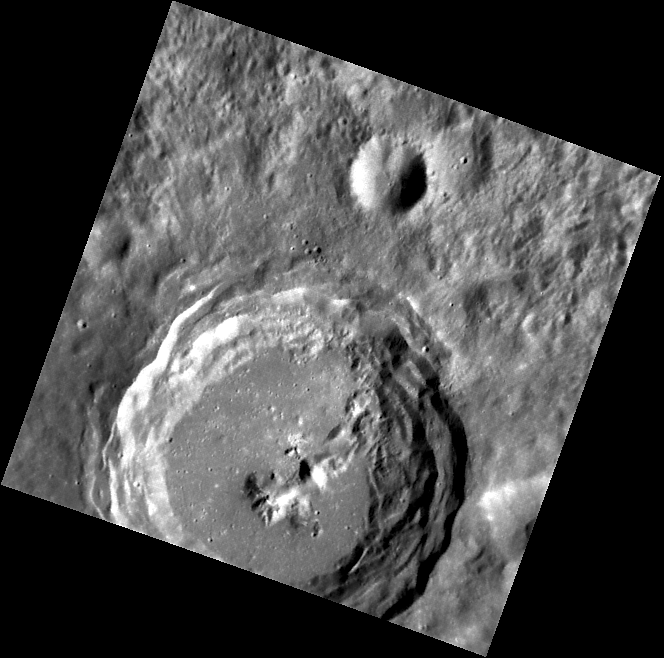

Torrid Terraces

This image, taken with the Narrow Angle Camera (NAC), shows an unnamed complex crater with terraced walls and central peaks. Well-defined terraces and a small number of superposed craters indicate that this crater is relatively young.

This image was acquired as part of MDIS’s high-resolution surface morphology base map. The surface morphology base map will cover more than 90% of Mercury’s surface with an average resolution of 250 meters/pixel (0.16 miles/pixel or 820 feet/pixel). Images acquired for the surface morphology base map typically have off-vertical Sun angles (i.e., high incidence angles) and visible shadows so as to reveal clearly the topographic form of geologic features.

The MESSENGER spacecraft is the first ever to orbit the planet Mercury, and the spacecraft’s seven scientific instruments and radio science investigation are unraveling the history and evolution of the Solar System’s innermost planet. Visit the Why Mercury? section of this website to learn more about the key science questions that the MESSENGER mission is addressing. During the one-year primary mission, MDIS is scheduled to acquire more than 75,000 images in support of MESSENGER’s science goals.

Date acquired: July 16, 2011
Image Mission Elapsed Time (MET): 219307984
Image ID: 511688
Instrument: Narrow Angle Camera (NAC) of the Mercury Dual Imaging System (MDIS)
Center Latitude: 27.75°
Center Longitude: 69.30° E
Resolution: 115 meters/pixel
Scale: The large crater has a diameter of 44 km (27 miles).
Incidence Angle: 58.1°
Emission Angle: 10.1°
Phase Angle: 48.0°

These images are from MESSENGER, a NASA Discovery mission to conduct the first orbital study of the innermost planet, Mercury. For information regarding the use of images, see the MESSENGER image use policy.

Credit: NASA/Johns Hopkins University Applied Physics Laboratory/Carnegie Institution of Washington